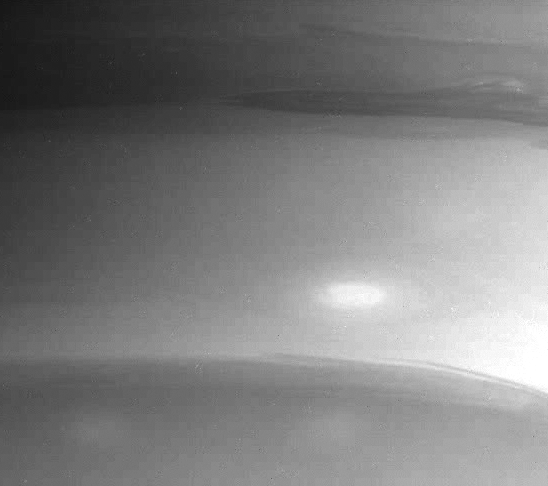

Southern Atmosphere Detail

Details in Saturn’s southern polar region highlight the often turbulent nature of the boundaries that separate the cloud bands on this swirling gaseous globe.

This image was taken with the Cassini spacecraft narrow angle camera on July 13, 2004, from a distance of 5.1 million kilometers (3.2 million miles). The image was taken through a filter sensitive to wavelengths of infrared light centered at 889 nanometers. The image scale is 30 kilometers (19 miles) per pixel. Contrast has been enhanced slightly to aid visibility.

The Cassini-Huygens mission is a cooperative project of NASA, the European Space Agency and the Italian Space Agency. The Jet Propulsion Laboratory, a division of the California Institute of Technology in Pasadena, manages the Cassini-Huygens mission for NASA’s Office of Space Science, Washington, D.C. The Cassini orbiter and its two onboard cameras, were designed, developed and assembled at JPL. The imaging team is based at the Space Science Institute, Boulder, Colo.

Credit: NASA/JPL/Space Science Institute